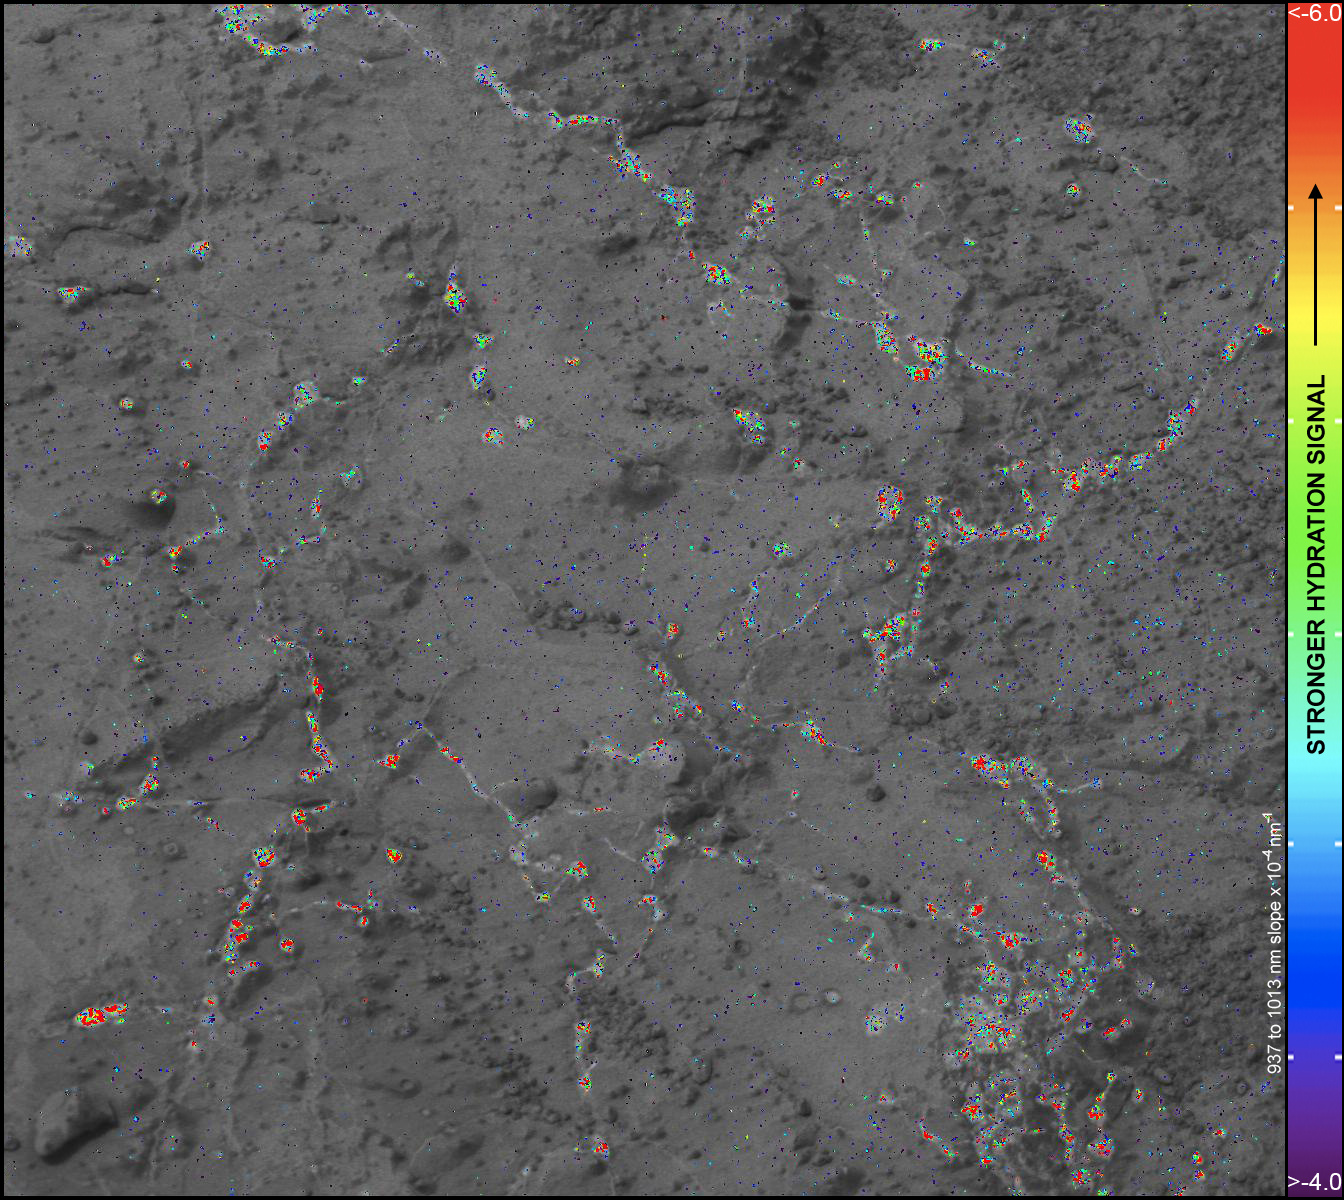

Hydration Map, Based on Mastcam Spectra, for ‘Knorr’ Rock Target

On this image of the rock target “Knorr,” color coding maps the amount of mineral hydration indicated by a ratio of near-infrared reflectance intensities measured by the Mast Camera (Mastcam) on NASA’s Mars rover Curiosity. The color scale on the left shows the assignment of colors for relative strength of the calculated signal for hydration. The map shows that the stronger signals for hydration are associated with pale veins and light-toned nodules in the rock. This image and the data for assessing hydration come from a Mastcam observation of Knorr during the 133rd Martian day, or sol, of Curiosity’s work on Mars (Dec. 20, 2012). The width of the area shown in the image is about 10 inches (25 centimeters).

Curiosity’s Mastcam was built and is operated by Malin Space Science Systems, San Diego.

NASA’s Jet Propulsion Laboratory, Pasadena, Calif., manages the Mars Science Laboratory Project and the mission’s Curiosity rover for NASA’s Science Mission Directorate in Washington. The rover was designed and assembled at JPL, a division of the California Institute of Technology in Pasadena.

Credit: NASA/JPL-Caltech/MSSS/ASU